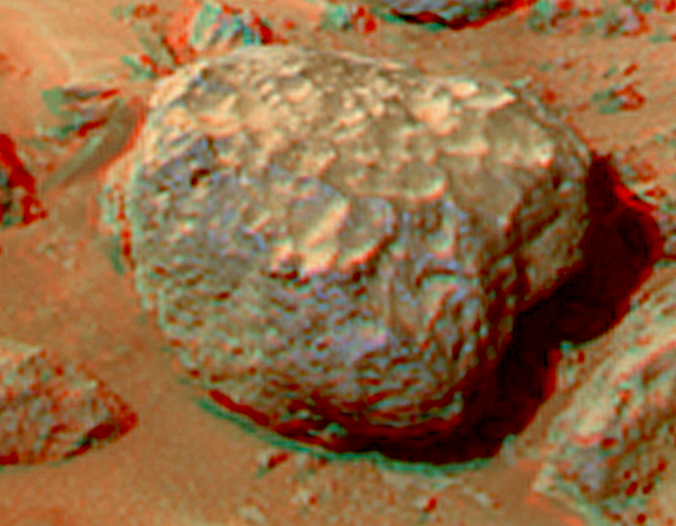

Grommit in Super Resolution from Super Panorama

This view of the “Grommit” was produced by combining the “Super Panorama” frames from the IMP camera. Super resolution was applied to help to address questions about the texture of this rock and what it might tell us about its mode of origin.

The composite color frames that make up this anaglyph were produced for both the right and left eye of the IMP. These composites consist of 7 frames in the right eye and 8 frames in the left eye, taken with different color filters that were enlarged by 500% and then co-added using Adobe Photoshop to produce, in effect, a super-resolution panchromatic frame that is sharper than an individual frame would be. These panchromatic frames were then colorized with the red, green, and blue filtered images from the same sequence. The color balance was adjusted to approximate the true color of Mars.

The anaglyph view was produced by combining the left with the right eye color composite frames by assigning the left eye composite view to the red color plane and the right eye composite view to the green and blue color planes (cyan), to produce a stereo anaglyph mosaic. This mosaic can be viewed in 3-D on your computer monitor or in color print form by wearing red-blue 3-D glasses.

Mars Pathfinder is the second in NASA’s Discovery program of low-cost spacecraft with highly focused science goals. The Jet Propulsion Laboratory, Pasadena, CA, developed and manages the Mars Pathfinder mission for NASA’s Office of Space Science, Washington, D.C. JPL is a division of the California Institute of Technology (Caltech).

The left eye and right eye panoramas from which this anaglyph was created is available at
PIA02405 andPIA02406.

Photojournal note: Sojourner spent 83 days of a planned seven-day mission exploring the Martian terrain, acquiring images, and taking chemical, atmospheric and other measurements. The final data transmission received from Pathfinder was at 10:23 UTC on September 27, 1997. Although mission managers tried to restore full communications during the following five months, the successful mission was terminated on March 10, 1998.

Credit: NASA/JPL